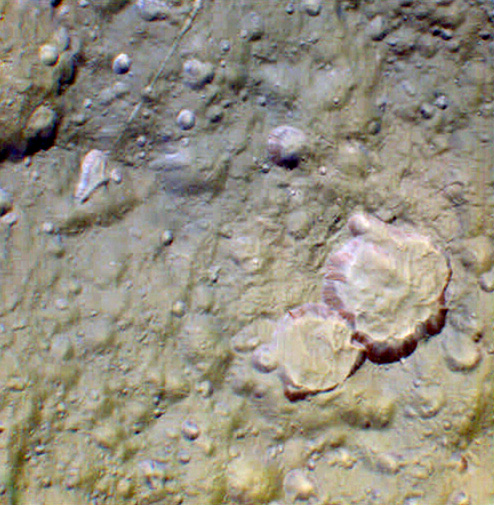

“Hi-Res” on Tethys – False Color

This view is among the closest Cassini images of Tethys’ icy surface taken during the Sept. 24, 2005 flyby.

This false-color image, created with infrared, green and ultraviolet frames, reveals a wide variety of surface colors across this terrain. The presence of this variety at such small scales may indicate a mixture of different surface materials. Tethys was previously known to have color differences on its surface, especially on its trailing side, but this kind of color diversity is new to imaging scientists. For a clear-filter view of this terrain, see PIA07736.

This view is centered on terrain at approximately 4.2 degrees south latitude and 357 degrees west longitude on Tethys. The view has been rotated so that north on Tethys is up.

The images for this view were obtained using the Cassini spacecraft narrow-angle camera at distances ranging from approximately 18,400 to 19,000 kilometers (11,400 to 11,800 miles) from Tethys and at a Sun-Tethys-spacecraft, or phase, angle of 17 degrees. Image scale is 213 meters (700 feet) per pixel.

The Cassini-Huygens mission is a cooperative project of NASA, the European Space Agency and the Italian Space Agency. The Jet Propulsion Laboratory, a division of the California Institute of Technology in Pasadena, manages the mission for NASA’s Science Mission Directorate, Washington, D.C. The Cassini orbiter and its two onboard cameras were designed, developed and assembled at JPL. The imaging operations center is based at the Space Science Institute in Boulder, Colo.

Credit: NASA/JPL/Space Science Institute